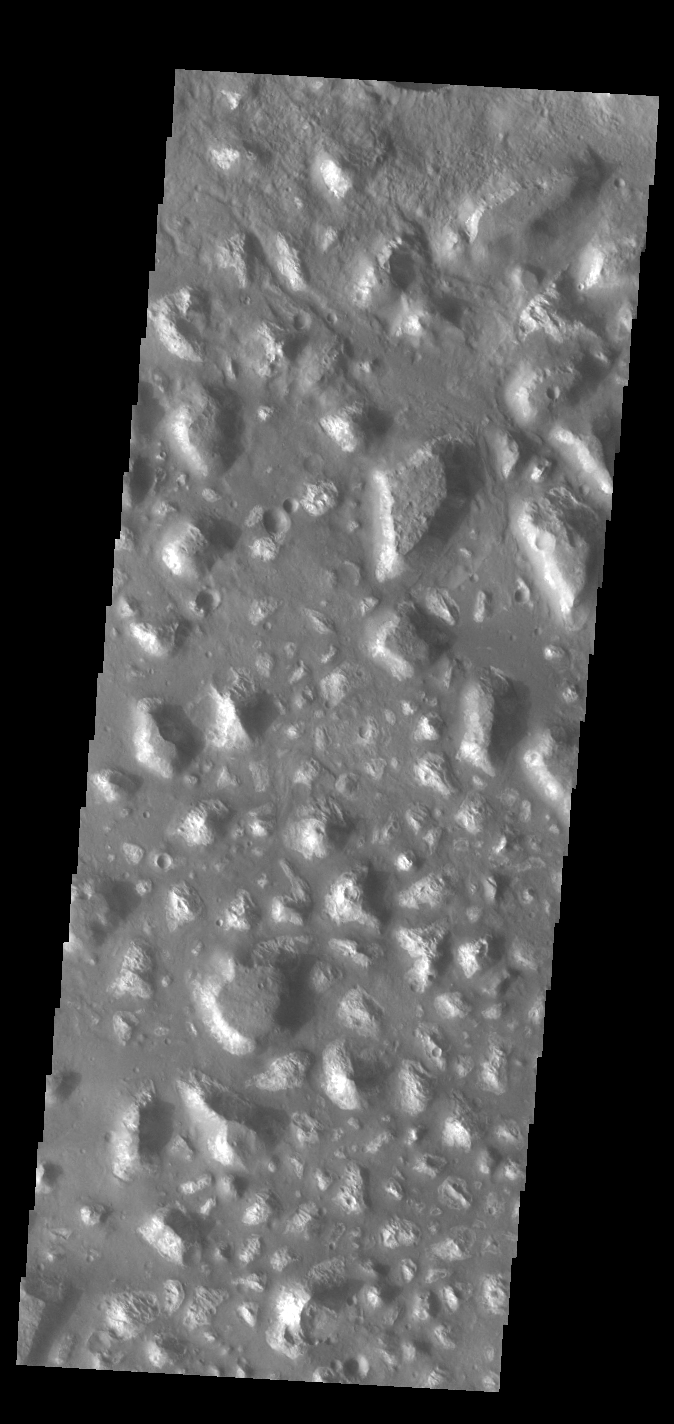

Ariadnes Colles

Today’s VIS image shows part of Ariadnes Colles. The term colles means hills or knobs. The hills appear brighter than the surrounding lowlands, likely due to relatively less dust cover. Ariadnes Colles is located in Terra Cimmeria.

Credit: NASA/JPL-Caltech/ASU